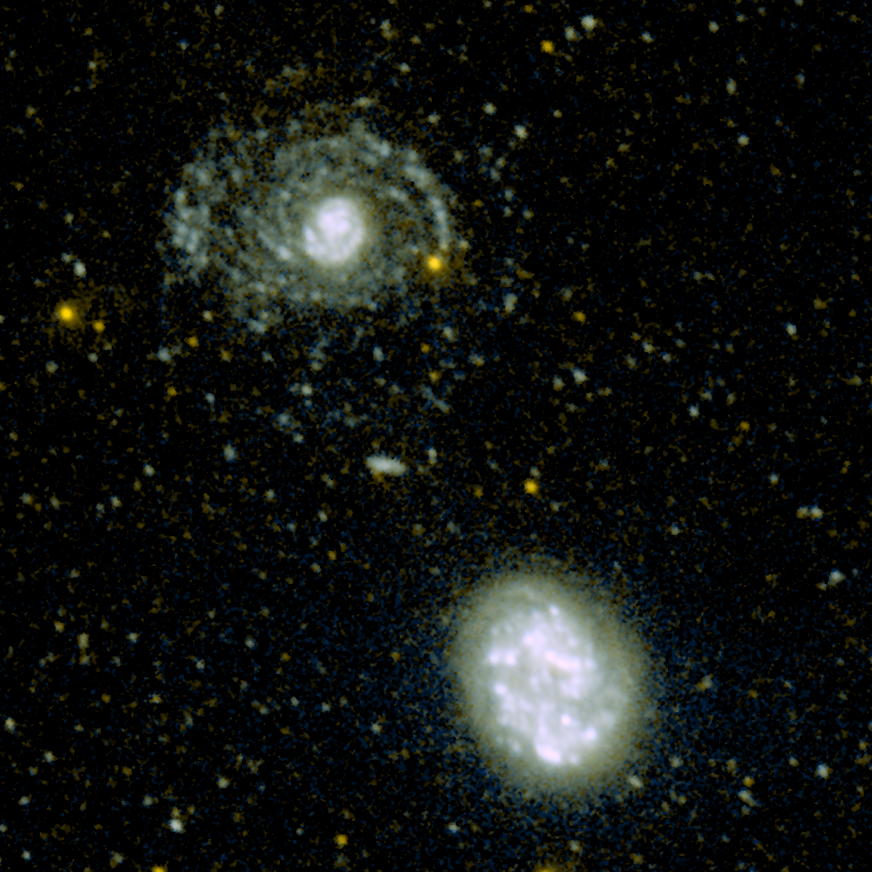

Look at my Arms!

This image shows the hidden spiral arms that were discovered around the galaxy called NGC 4625 (top) by the ultraviolet eyes of NASA’s Galaxy Evolution Explorer. An armless companion galaxy called NGC 4618 is pictured below.

Though the lengthy spiral arms are nearly invisible when viewed in optical light, they glow brightly in ultraviolet. This is because they are bustling with hot, newborn stars that radiate primarily ultraviolet light.

The youthful arms are also very long, stretching out to a distance four times the size of the galaxy’s core. They are part of the largest ultraviolet galactic disk discovered so far.

Located 31 million light-years away in the constellation Canes Venatici, NGC 4625 is the closest galaxy ever seen with such a young halo of arms. It is slightly smaller than our Milky Way, both in size and mass. However, the fact that this galaxy’s disk is forming stars very actively suggests that it might evolve into a more massive and mature galaxy resembling our own.

Astronomers do not know why NGC 4618 lacks arms but speculate that it may have triggered the development of arms in NGC 4625.

Credit: NASA/JPL-Caltech